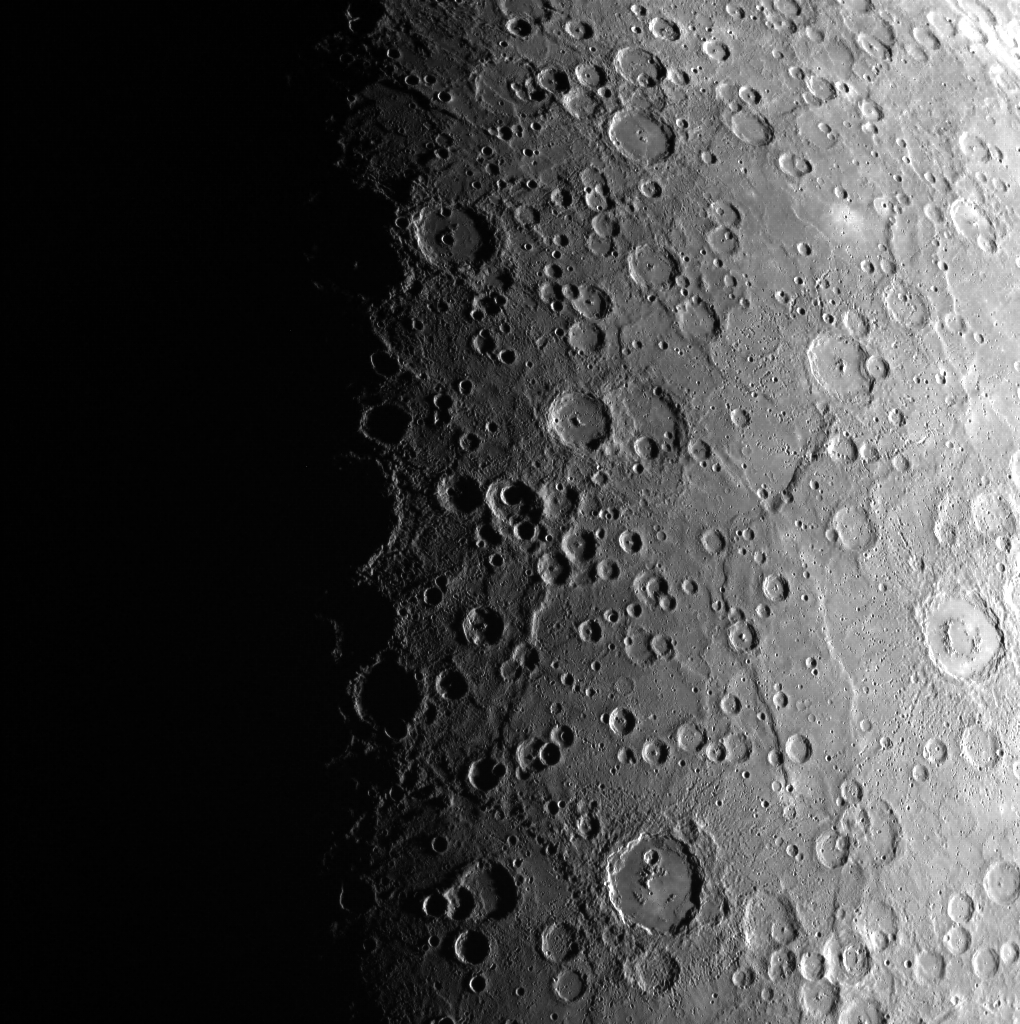

Hasta La Vista, Baby!

This striking image shows the progression of daylight across the surface of Mercury. This line separating night from day is called the terminator. Scientists have studied interesting phenomena occurring near the terminator of the Moon for years. Such occurrences involve the interaction between lunar dust and charged solar particles. Because Mercury’s regolith is exposed to almost ten times as many charged particles as the Moon, it is an excellent place to study the effects of solar radiation on surface materials. In this unprojected image, north is to the right.

This image was acquired as part of MDIS’s campaign to monitor the south polar region of Mercury. By imaging the polar region approximately every four MESSENGER orbits as illumination conditions change, features that were in shadow on earlier orbits can be discerned and any permanently shadowed areas can be identified after repeated imaging over one solar day. During MESSENGER’s one-year primary mission, MDIS’s WAC was used to monitor the south polar region for the first Mercury solar day (176 Earth days), and MDIS’s NAC made repeated images of the south polar region during the second Mercury solar day.

Date acquired: August 01, 2011
Image Mission Elapsed Time (MET): 220726567
Image ID: 579208
Instrument: Wide Angle Camera (WAC) of the Mercury Dual Imaging System (MDIS)
WAC filter: 7 (748 nanometers)
Center Latitude: -84.97°
Center Longitude: 75.81° E
Resolution: 1500 meters/pixel
Scale: The large crater at the bottom center is 155 km (96 mi) in diameter.
Incidence Angle: 84.9°
Emission Angle: 23.8°
Phase Angle: 97.0°

The MESSENGER spacecraft is the first ever to orbit the planet Mercury, and the spacecraft’s seven scientific instruments and radio science investigation are unraveling the history and evolution of the Solar System’s innermost planet. Visit the Why Mercury? section of this website to learn more about the key science questions that the MESSENGER mission is addressing. During the one-year primary mission, MDIS acquired 88,746 images and extensive other data sets. MESSENGER is now in a year-long extended mission, during which plans call for the acquisition of more than 80,000 additional images to support MESSENGER’s science goals.

These images are from MESSENGER, a NASA Discovery mission to conduct the first orbital study of the innermost planet, Mercury. For information regarding the use of images, see the MESSENGER image use policy.

Credit: NASA/Johns Hopkins University Applied Physics Laboratory/Carnegie Institution of Washington